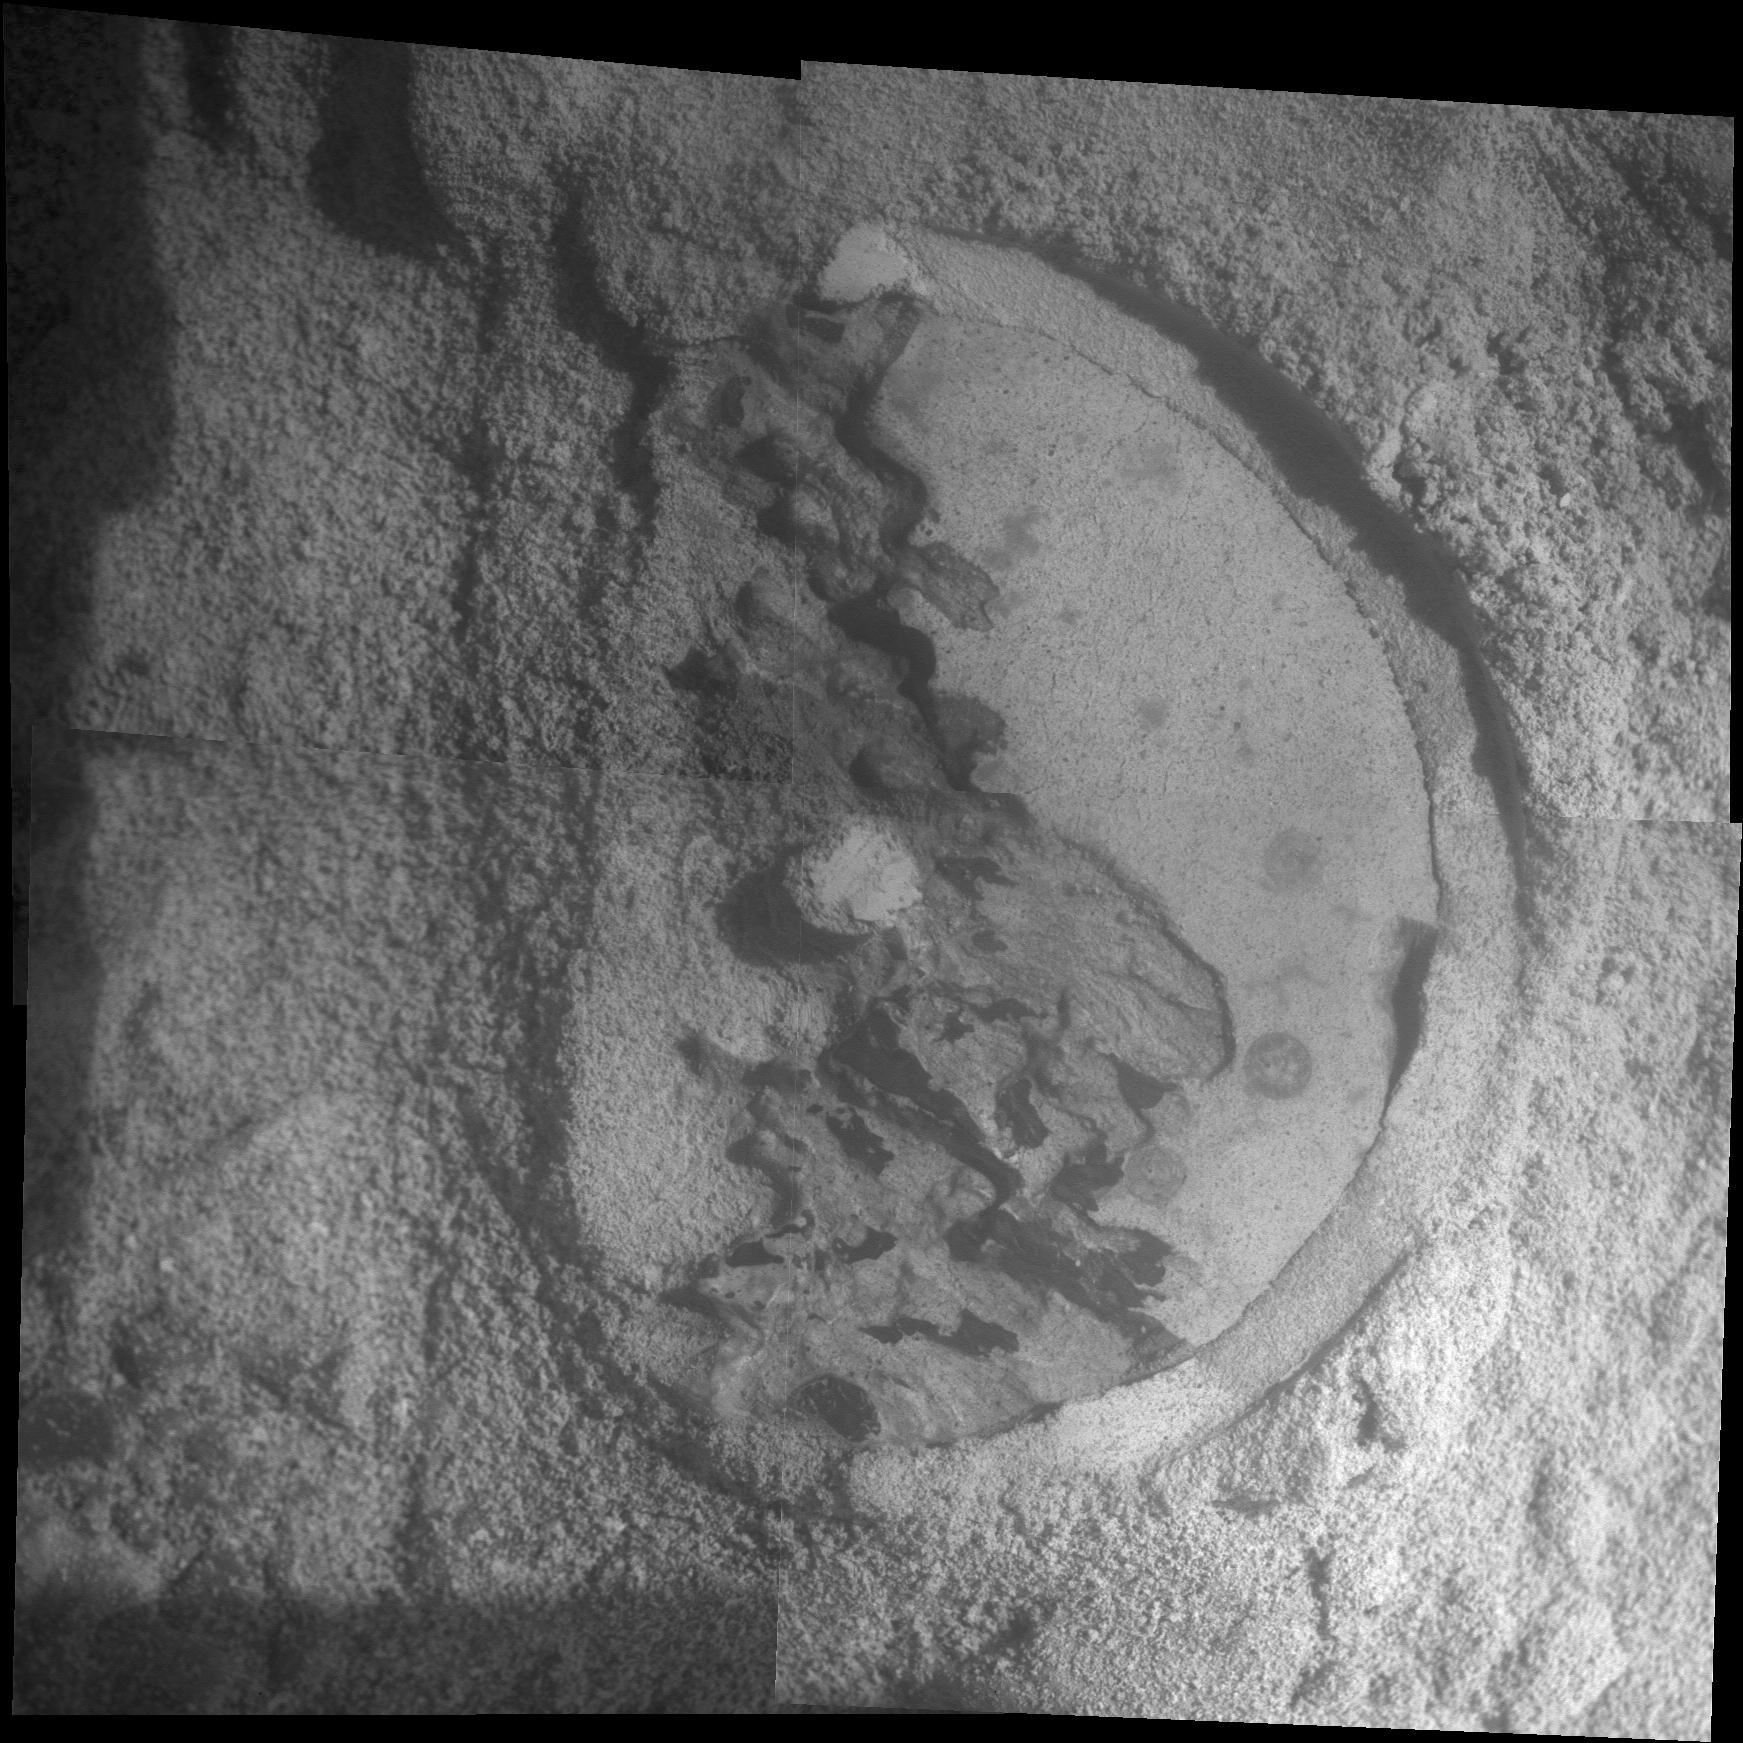

Close-Up of ‘Esperance’ After Abrasion by Opportunity

This mosaic of four frames shot by the microscopic imager on the robotic arm of NASA’s Mars Exploration Rover Opportunity shows a rock target called “Esperance” after some of the rock’s surface had been removed by Opportunity’s rock abrasion tool, or RAT. The component images were taken on the 3,305th Martian day, or sol, of Opportunity’s work on Mars (May 11, 2013). The area shown is about 2.4 inches (6 centimeters) across.

Credit: NASA/JPL-Caltech/Cornell/USGS